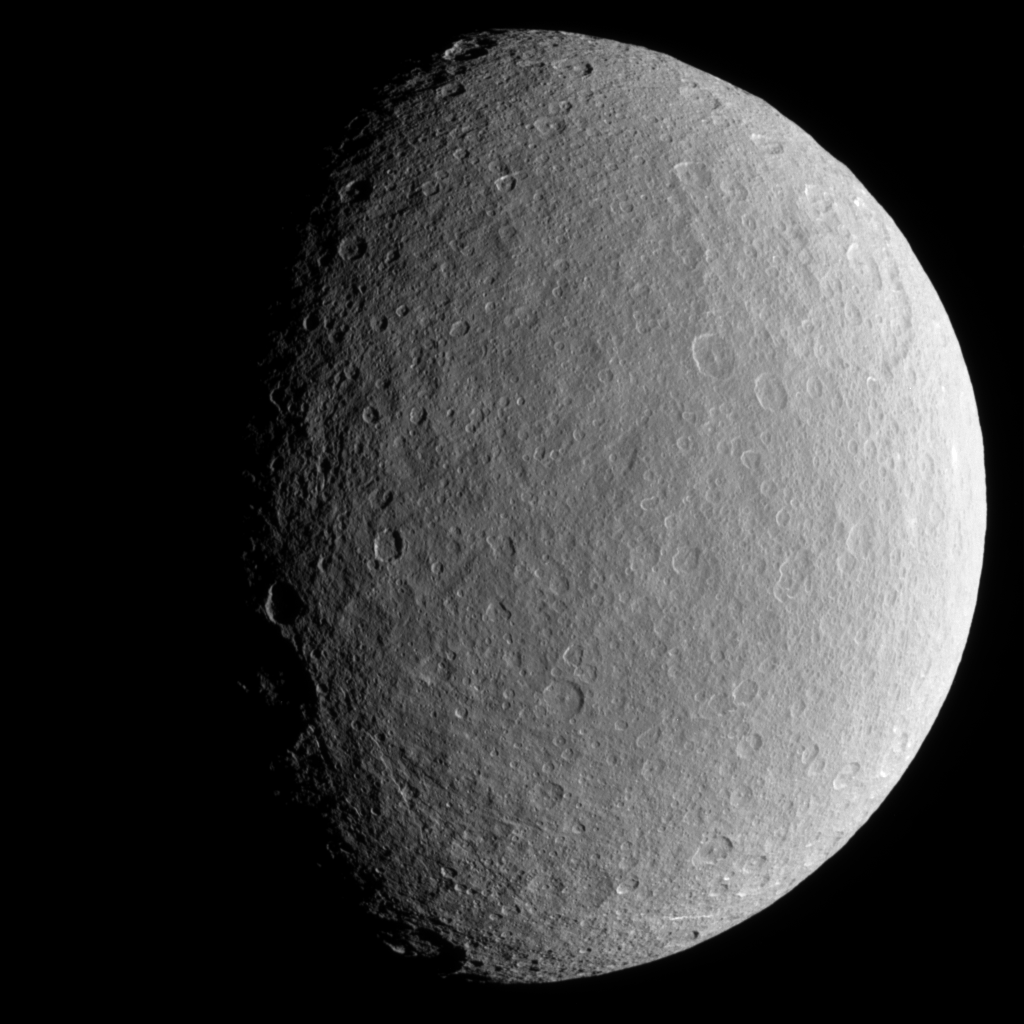

Cratered Iceball

Scarred and battered Rhea fills the Cassini spacecraft’s view. Notable here is the sharp relief of steep crater walls near the terminator.

Icy Rhea (1,528 kilometers, or 949 miles across) is Saturn’s second-largest moon.

This view shows terrain on Rhea’s trailing hemisphere. North is up and rotated 22 degrees to the left.

The image was taken in visible light with the Cassini spacecraft narrow-angle camera on Dec. 24, 2005 at a distance of approximately 267,000 kilometers (166,000 miles) from Rhea and at a Sun-Rhea-spacecraft, or phase, angle of 59 degrees. Image scale is 2 kilometers (1 mile) per pixel.

The Cassini-Huygens mission is a cooperative project of NASA, the European Space Agency and the Italian Space Agency. The Jet Propulsion Laboratory, a division of the California Institute of Technology in Pasadena, manages the mission for NASA’s Science Mission Directorate, Washington, D.C. The Cassini orbiter and its two onboard cameras were designed, developed and assembled at JPL. The imaging operations center is based at the Space Science Institute in Boulder, Colo.

Credit: NASA/JPL/Space Science Institute